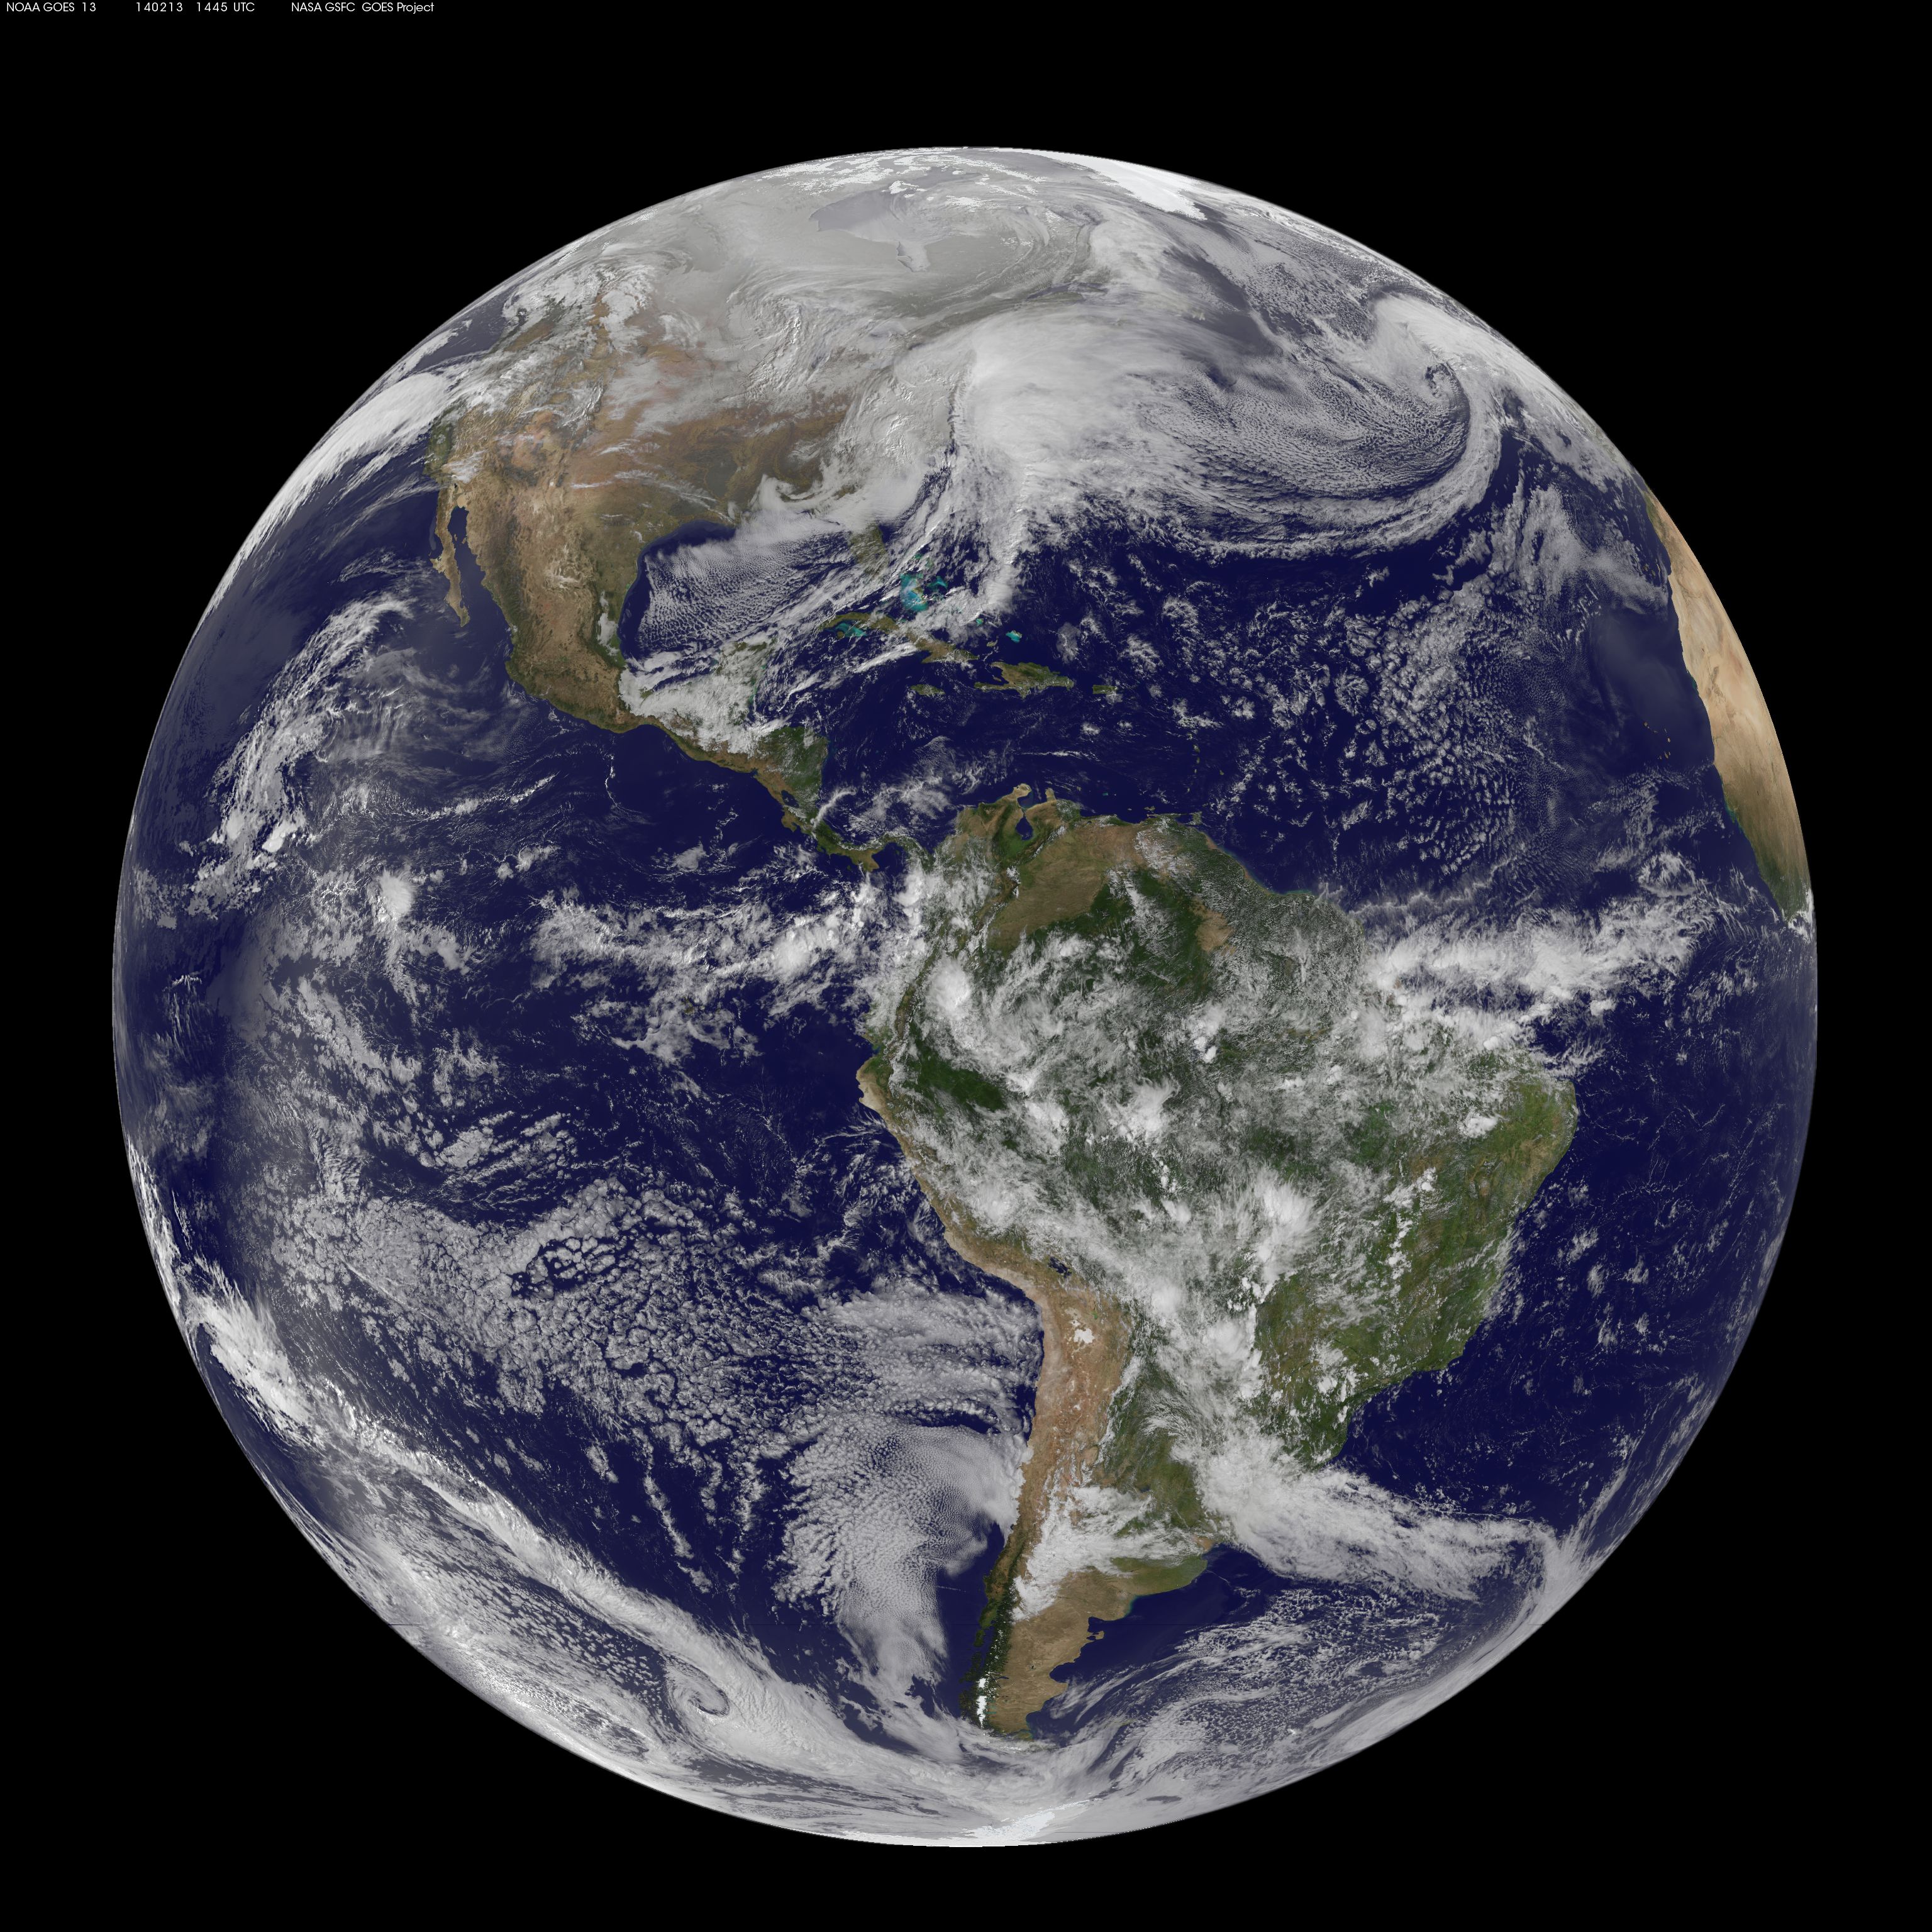

Satellite Views Powerful Winter Storm Battering Mid-Atlantic and New England

The monster winter storm that brought icing to the U.S. southeast moved northward along the Eastern Seaboard and brought snow, sleet and rain from the Mid-Atlantic to New England on February 13. A new image from NOAA's GOES satellite showed clouds associated with the massive winter storm stretch from the U.S. southeast to the northeast. Data from NOAA's GOES-East satellite taken on Feb. 13 at 1455 UTC/9:45 a.m. EST were made into an image by NASA/NOAA's GOES Project at NASA's Goddard Space Flight Center in Greenbelt, Md. The clouds and fallen snow data from NOAA's GOES-East satellite were overlaid on a true-color image of land and ocean created by data from the Moderate Resolution Imaging Spectroradiometer or MODIS instrument that flies aboard NASA's Aqua and Terra satellites.The image showed that the clouds associated with the storm were blanketing much of the U.S. East Coast. At 3:11 a.m. EST, a surface map issued by the National Weather Service or NWS showed the storm's low pressure area was centered over eastern North Carolina. Since then, the low has continued to track north along the eastern seaboard. By 11 a.m. EST, precipitation from the storm was falling from South Carolina to Maine, according to National Weather Service radar. By 11 a.m. EST, the Washington, D.C. region snow and sleet totals ranged from 3" in far eastern Maryland to over 18" in the northern and western suburbs in Maryland and Virginia. NWS reported that snow, sleet and rain were still falling and more snow is expected as the back side of the low moves into the region. The New York City region remained under an NWS Winter Storm Warning until 6 a.m. on Friday, February 14 and the National Weather Service expects minor coastal impacts Thursday into Friday afternoon. New England was also being battered by the storm. At 10:56 a.m. EST, Barnstable, Mass. on Cape Cod was experiencing rain and winds gusting to 28 mph. An NWS wind advisory is in effect for Cape Cod until 7 p.m. EST. Further north, Portland, Maine was experiencing heavy snow with winds from the northeast at 6 mph. The National Weather Service in Gray, Maine noted "Significant snowfall is likely for much of western Maine and New Hampshire as this storm passes by. There will be a mix or changeover to sleet and freezing rain over southern and coastal sections tonight...before all areas end as a period of snow Friday (Feb. 14) morning." On February 13 at 10 a.m. EST, NOAA's National Weather Service noted "An abundance of Atlantic moisture getting wrapped into the storm will continue to fuel widespread precipitation...which should lift through the Mid-Atlantic States and Northeast Thursday into Friday. A wide swath of heavy snow accumulations are expected with this storm...but air [moving] off the warmer ocean water should change snow over to rain along the coastal areas. Also...a narrow axis of sleet and freezing rain will be possible within the transition zone...which is expected to set up near the I-95 corridor." For updates on local forecasts, watches and warnings, visit NOAA's www.weather.gov webpage. GOES satellites provide the kind of continuous monitoring necessary for intensive data analysis. Geostationary describes an orbit in which a satellite is always in the same position with respect to the rotating Earth. This allows GOES to hover continuously over one position on Earth's surface, appearing stationary. As a result, GOES provide a constant vigil for the atmospheric "triggers" for severe weather conditions such as tornadoes, flash floods, hail storms and hurricanes.

Credit: NASA/GSFC/Jeff Schmaltz/MODIS Land Rapid Response Team